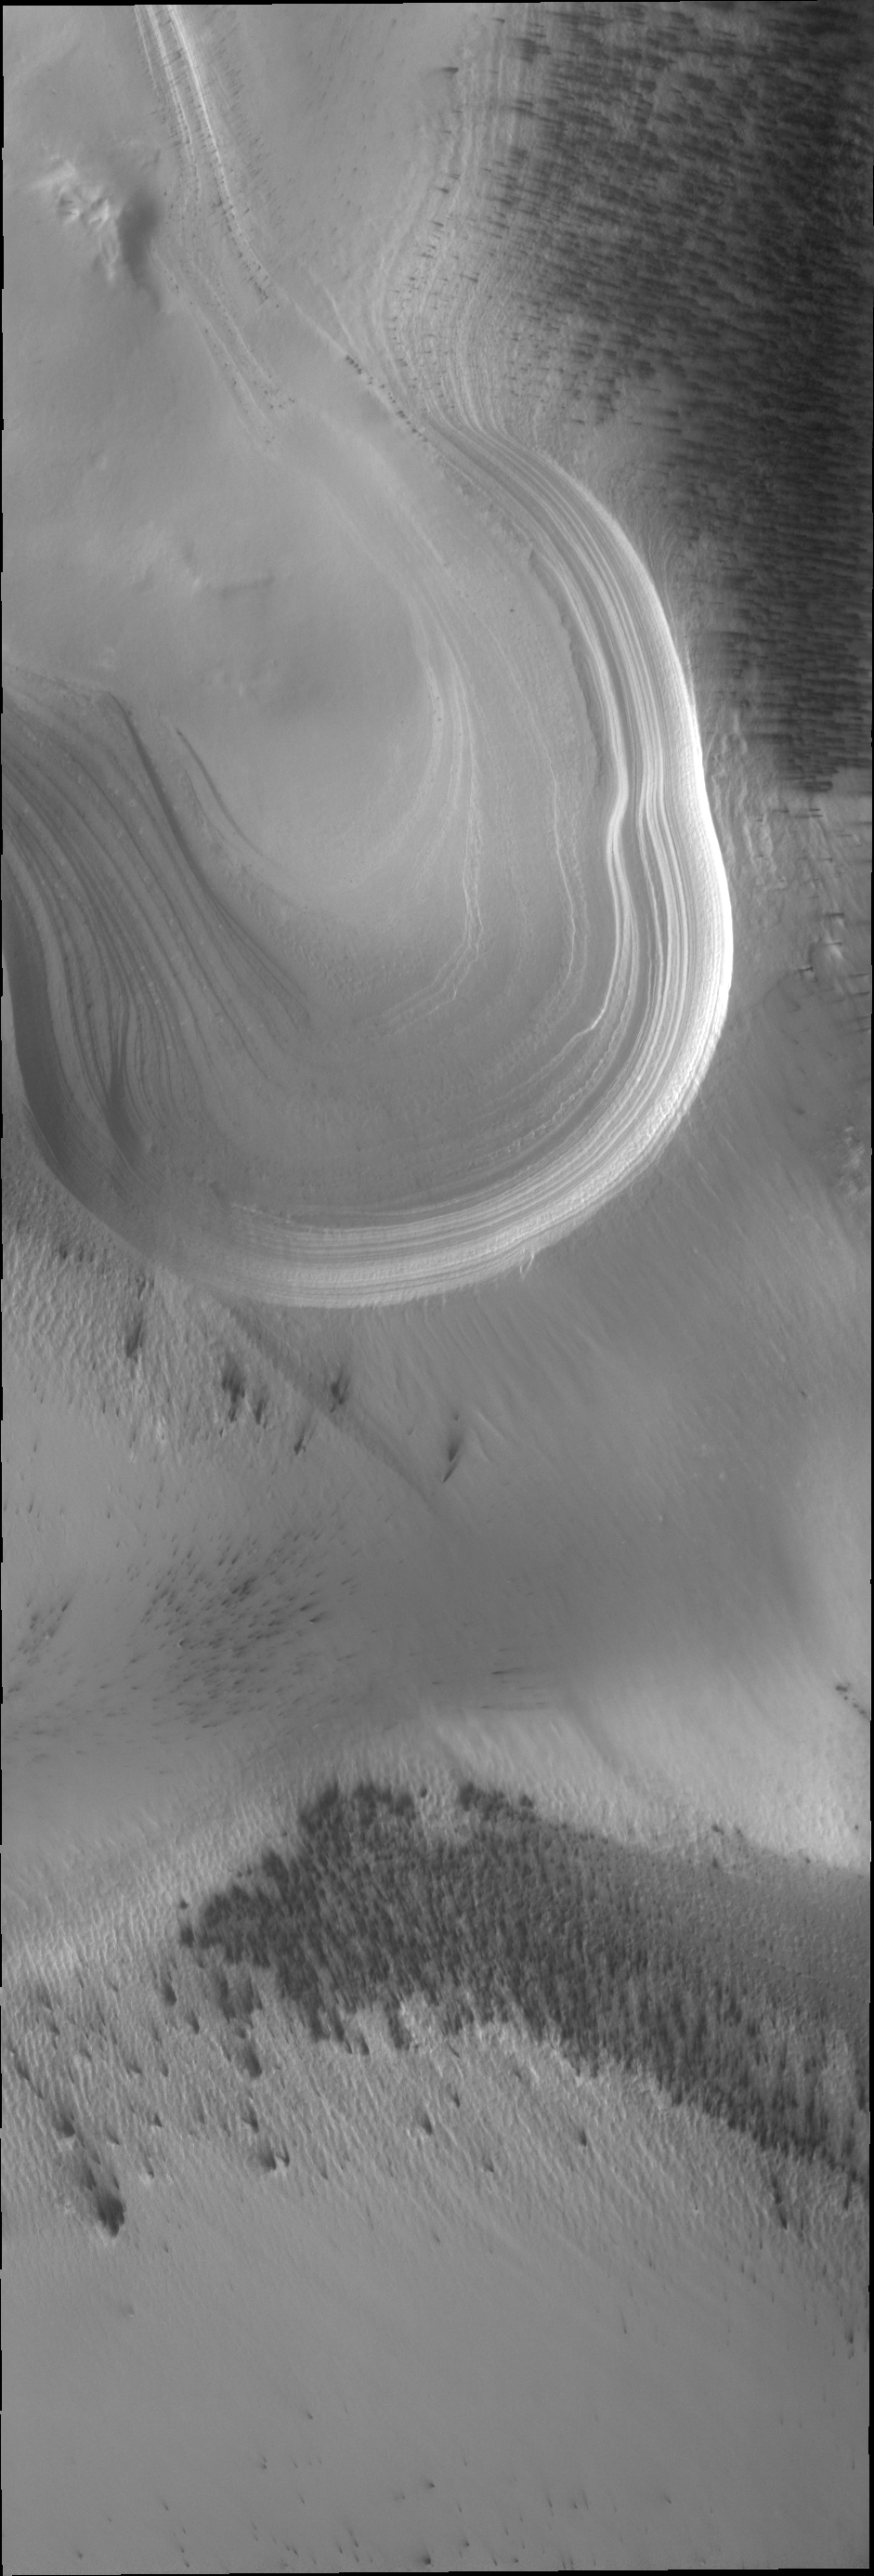

South Polar Layers

Today’s VIS image shows the multitude of layers making up the South Polar cap.

Credit: NASA/JPL/ASU